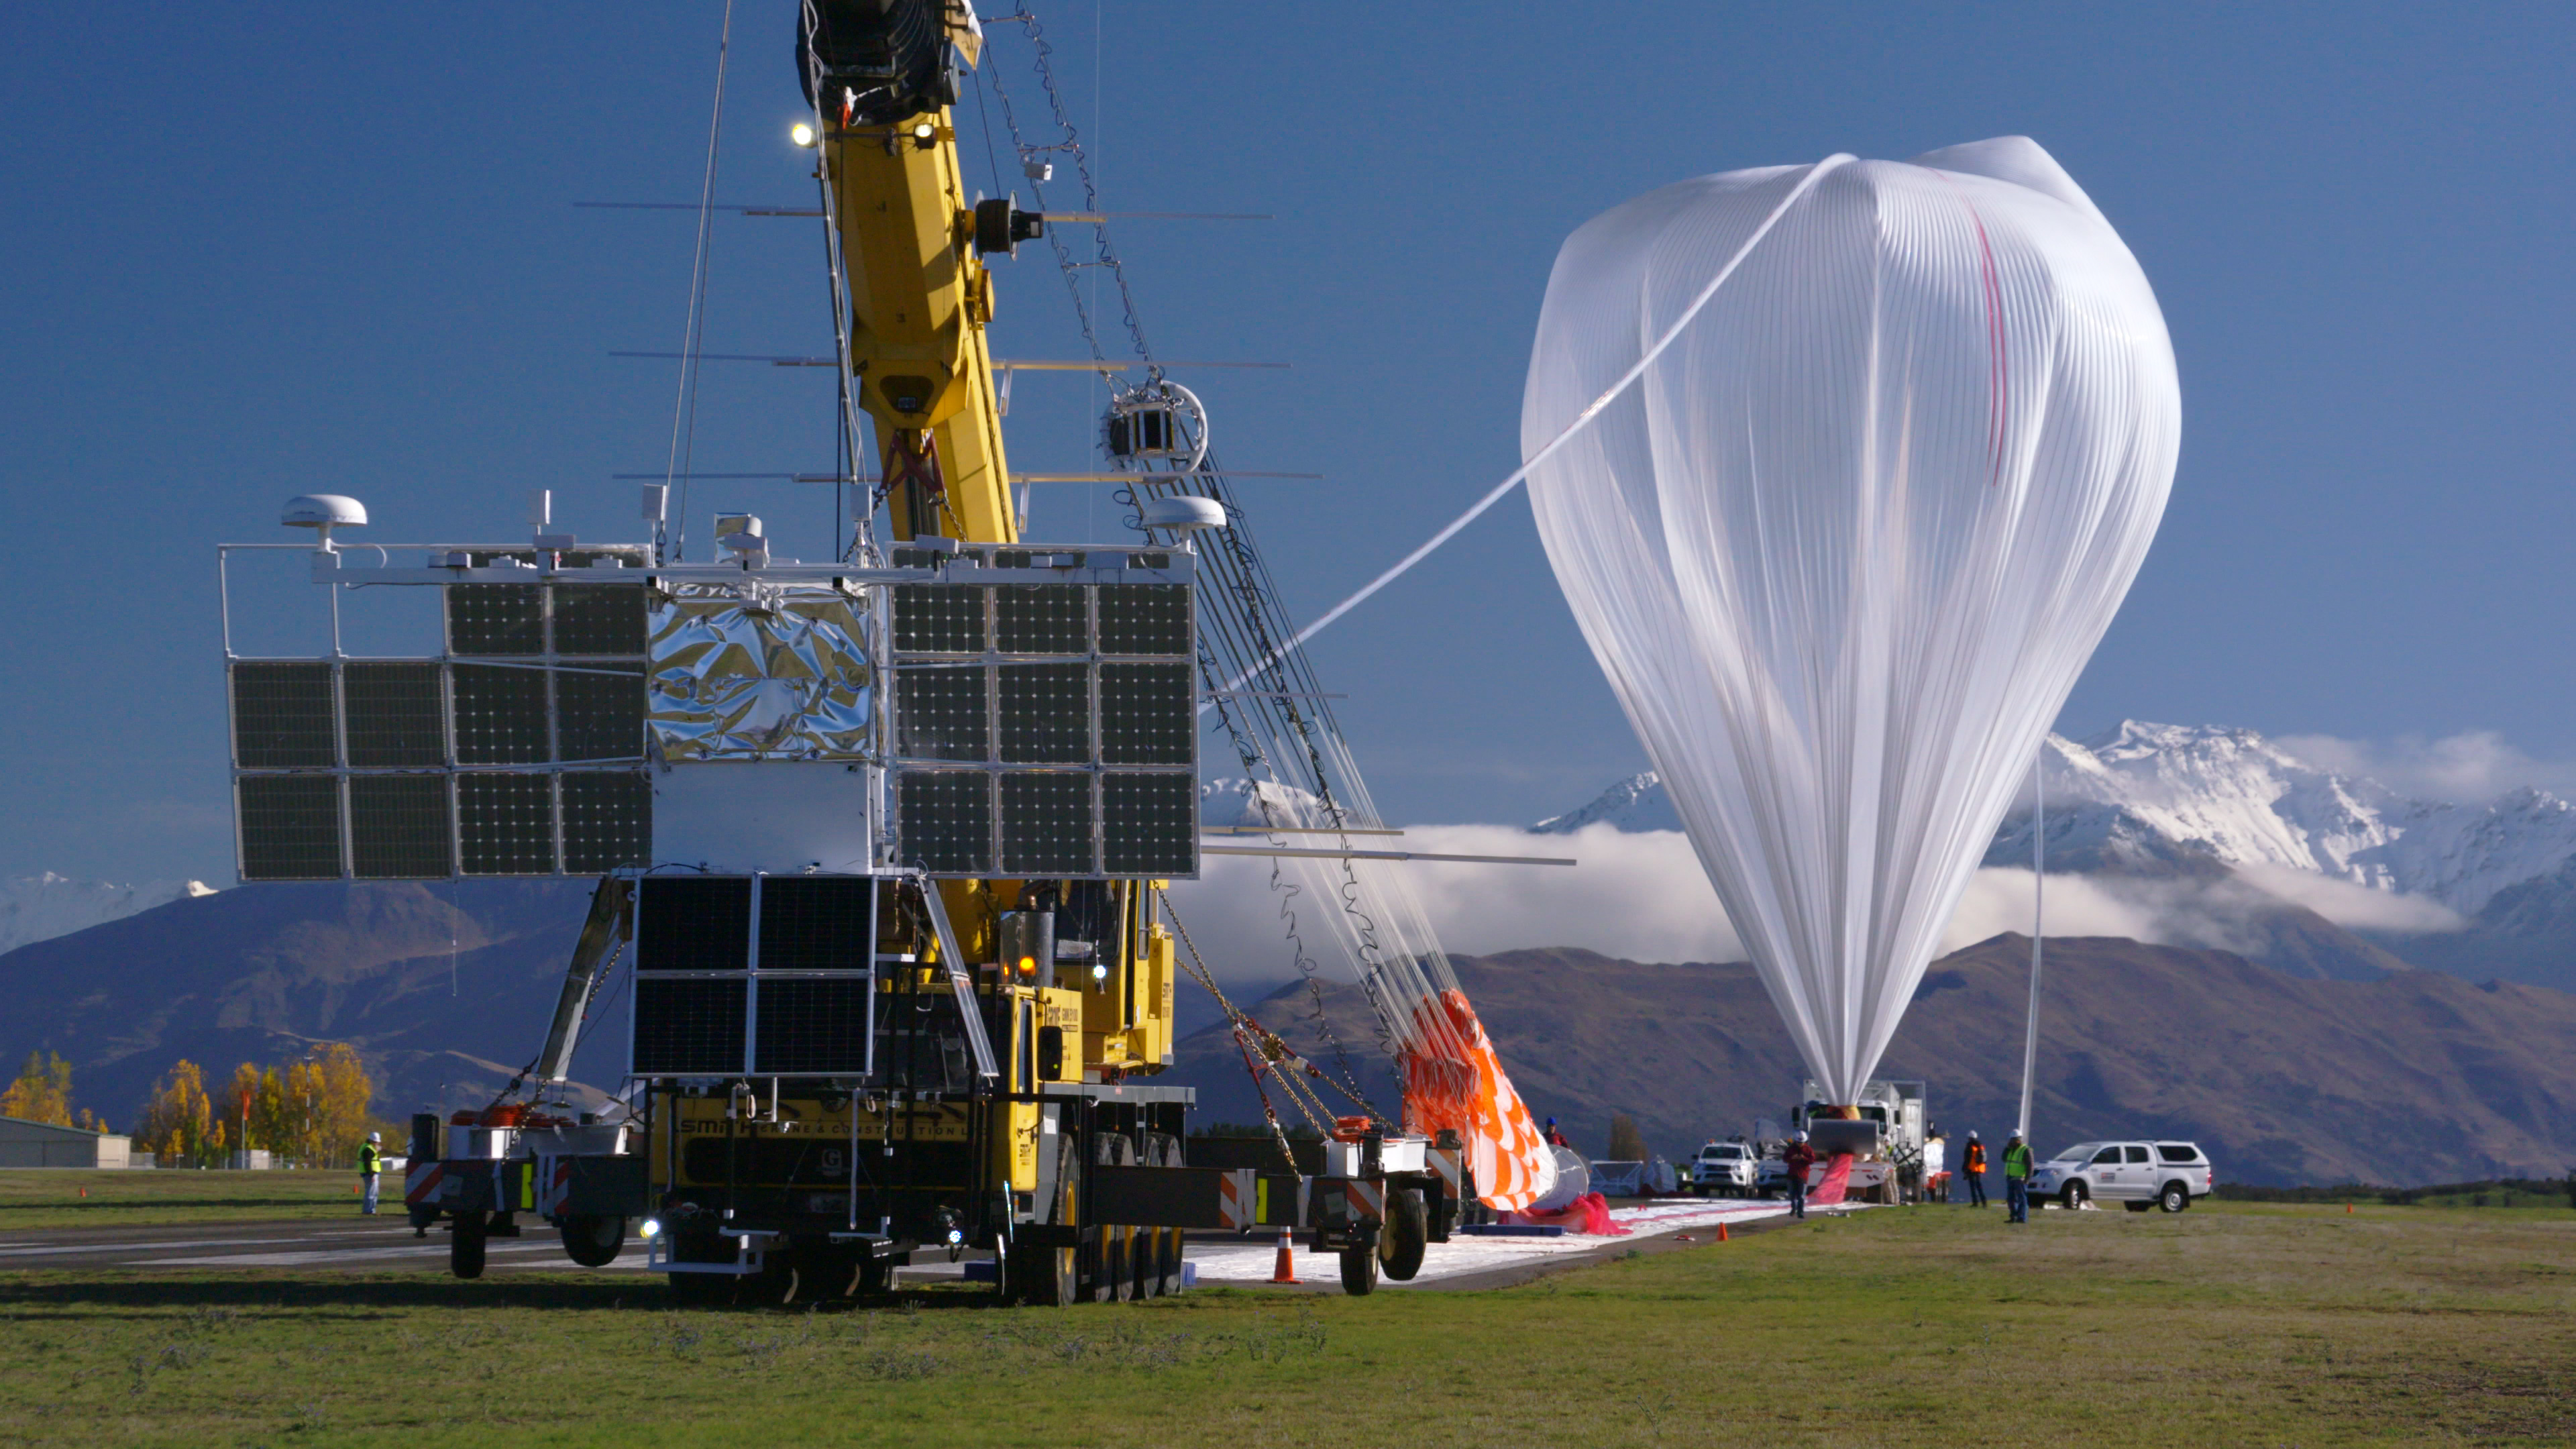

NASA Super Pressure Balloon Begins Globetrotting Journey

NASA successfully launched a super pressure balloon from Wanaka Airport, New Zealand, on Tuesday, May 17, on a potentially record-breaking, around-the-world test flight! The purpose of the flight is to test and validate the super pressure balloon technology with the goal of long-duration flight (100+ days) at mid-latitudes. In addition, the gondola is carrying the Compton Spectrometer and Imager (COSI) gamma-ray telescope as a mission of opportunity. Two hours and 8 minutes after lift-off, the 532,000-cubic-meter (18.8-million-cubic-foot) balloon reached its operational float altitude of 33.5 kilometers (110,000 feet) flying a trajectory taking it initially westward through southern Australia before entering into the eastward flowing winter stratospheric cyclone. NASA estimates the balloon will circumnavigate the globe about the southern hemisphere’s mid-latitudes once every one to three weeks, depending on wind speeds in the stratosphere.

Credit: NASA/Bill Rodman